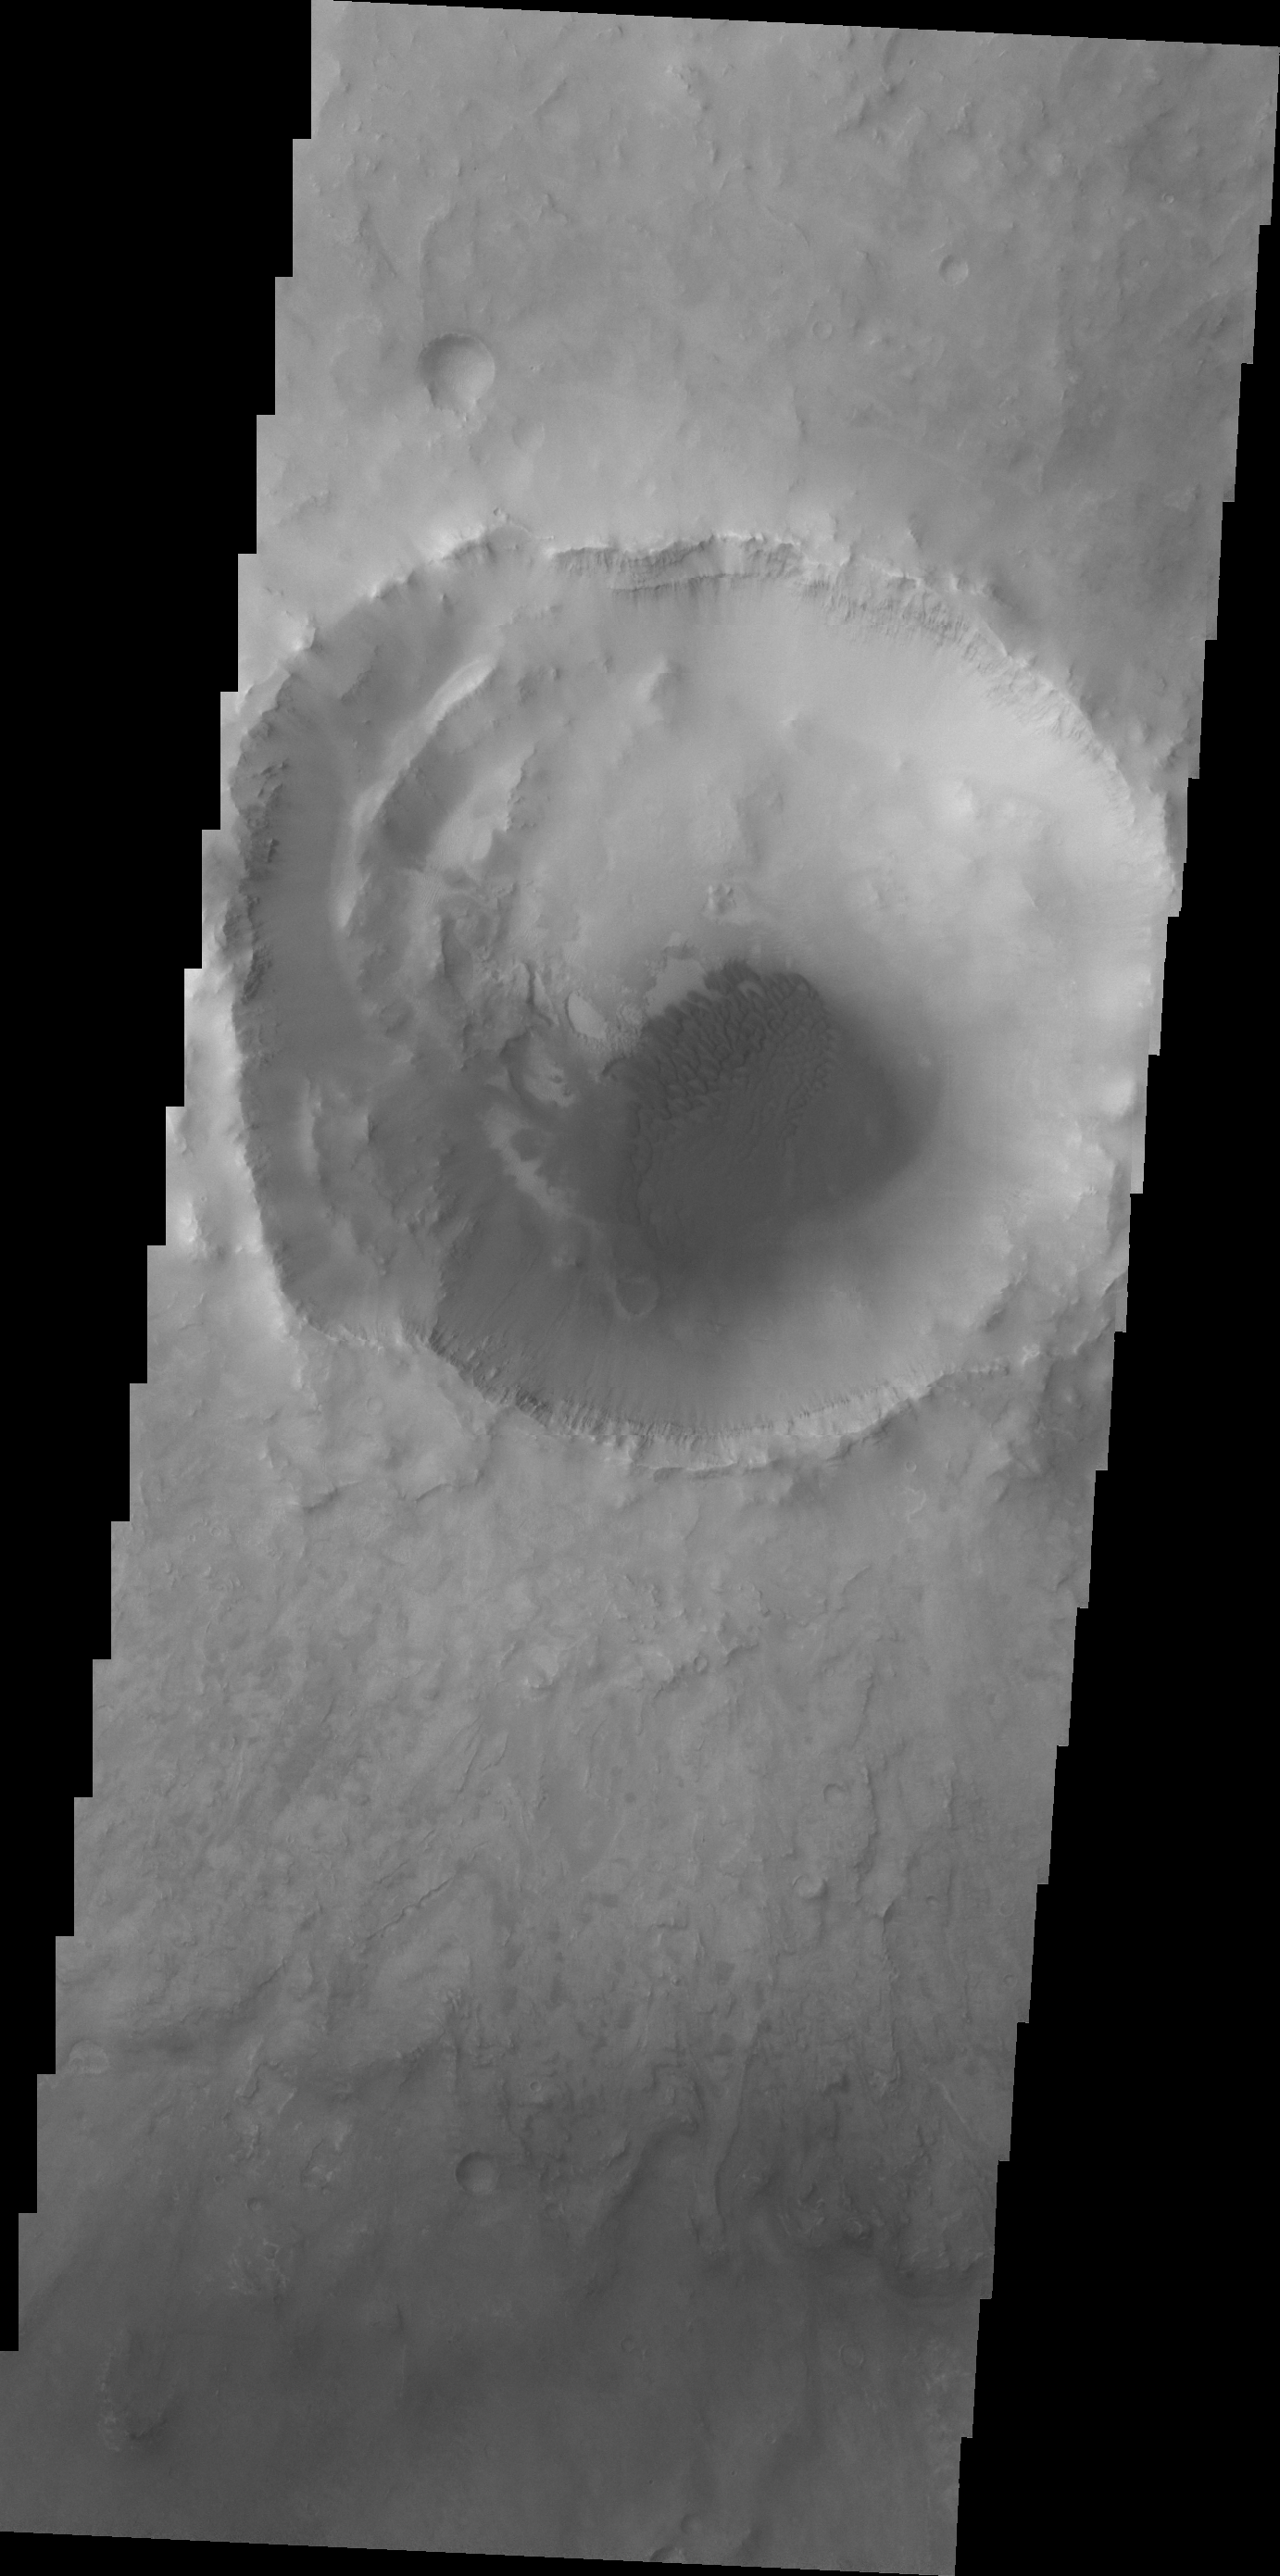

Bopolu Dunes

Dunes cover the floor of Bopolu Crater in Meridiani Planum.

Credit: NASA/JPL/ASU